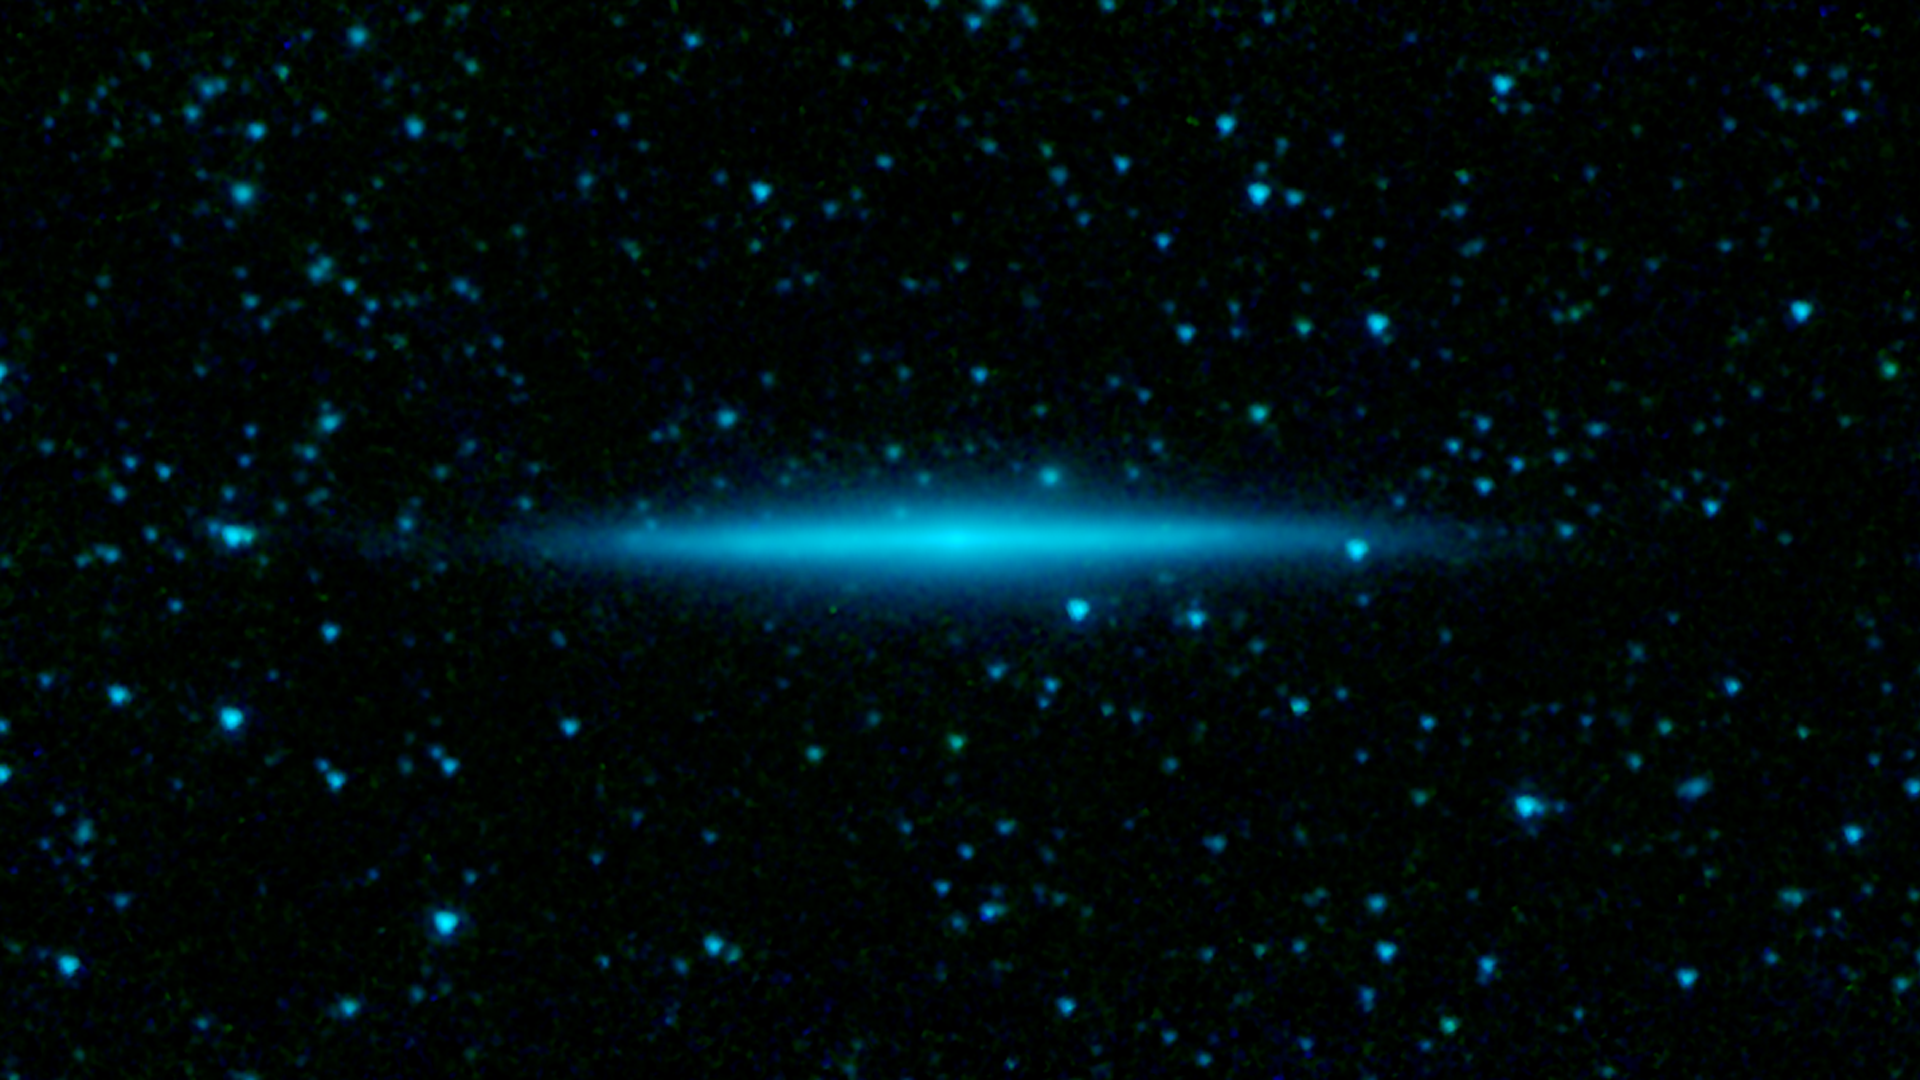

A Galaxy on the Edge

The thin edge of a distant spiral galaxy appears in sharp relief in the new image from NASAs Spitzer Space Telescope. Infrared light gives astronomers a unique way of seeing the distribution of stars in such well-aligned galaxies.

This galaxy, called UGC 10288, is located 100 million light-years away. It is spiral in shape, but from our viewpoint on Earth, we are seeing its thin edge. Infrared observations of such edge-on galaxies penetrate the thick clouds of dust that wrap through the spiral arms and block visible light views. The bright glow of dense starfields that run along the galaxy's central plane, and in its core, are easily seen.

This image was taken after Spitzer's liquid coolant ran dry in May 2009, marking the beginning of its "warm" mission. Light from the telescope's remaining infrared channels are colored blue at 3.6 microns and green at 4.5 microns.

Credit: Courtesy NASA/JPL-Caltech